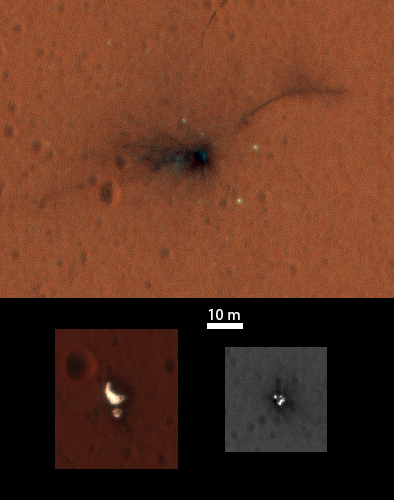

Schiaparelli Impact Site on Mars, in Color

On Nov. 1, 2016, the High Resolution Imaging Science Experiment (HiRISE) camera on NASA’s Mars Reconnaissance Orbiter observed the impact site of Europe’s Schiaparelli test lander, gaining the first color view of the site since the lander’s Oct. 19, 2016, arrival.

These cutouts from the observation cover three locations where parts of the spacecraft reached the ground: the lander module itself in the upper portion, the parachute and back shell at lower left, and the heat shield at lower right. The heat shield location was outside of the area covered in color. The scale bar of 10 meters (32.8 feet) applies to all three cutouts.

Schiaparelli was one component of the European Space Agency’s ExoMars 2016 project, which placed the Trace Gas Orbiter into orbit around Mars on the same arrival date. The ExoMars project received data from Schiaparelli during its descent through the atmosphere. ESA reports that the heat shield separated as planned, the parachute deployed as planned but was released (with back shell) prematurely, and the lander hit the ground at a velocity of more than 180 miles per hour (more than 300 kilometers per hour).

Information gained from the Nov. 1 observation supplements what was learned from an Oct. 25 HiRISE observation, at PIA21131, which also shows the locations of these three cutouts relative to each other.

Where the lander module struck the ground, dark radial patterns that extend from a dark spot are interpreted as “ejecta,” or material thrown outward from the impact, which may have excavated a shallow crater. From the earlier image, it was not clear whether the relatively bright pixels and clusters of pixels scattered around the lander module’s impact site are fragments of the module or image noise. Now it is clear that at least the four brightest spots near the impact are not noise. These bright spots are in the same location in the two images and have a white color, unusual for this region of Mars. The module may have broken up at impact, and some fragments might have been thrown outward like impact ejecta.

The parachute has a different shape in the Nov. 1 image than in the Oct. 25 one, apparently from shifting in the wind. Similar shifting was observed in the parachute of NASA’s Mars Science Laboratory mission during the first six months after the Mars arrival of that mission’s Curiosity rover in 2012 [PIA16813].

At lower right are several bright features surrounded by dark radial impact patterns, located where the heat shield was expected to impact. The bright spots appear identical in the Nov. 1 and Oct. 25 images, which were taken from different angles, so these spots are now interpreted as bright material, such as insulation layers, not glinting reflections.

The University of Arizona, Tucson, operates HiRISE, which was built by Ball Aerospace & Technologies Corp., Boulder, Colo. NASA’s Jet Propulsion Laboratory, a division of Caltech in Pasadena, California, manages the Mars Reconnaissance Orbiter Project for NASA’s Science Mission Directorate, Washington.

Credit: NASA/JPL-Caltech/Univ. of Arizona